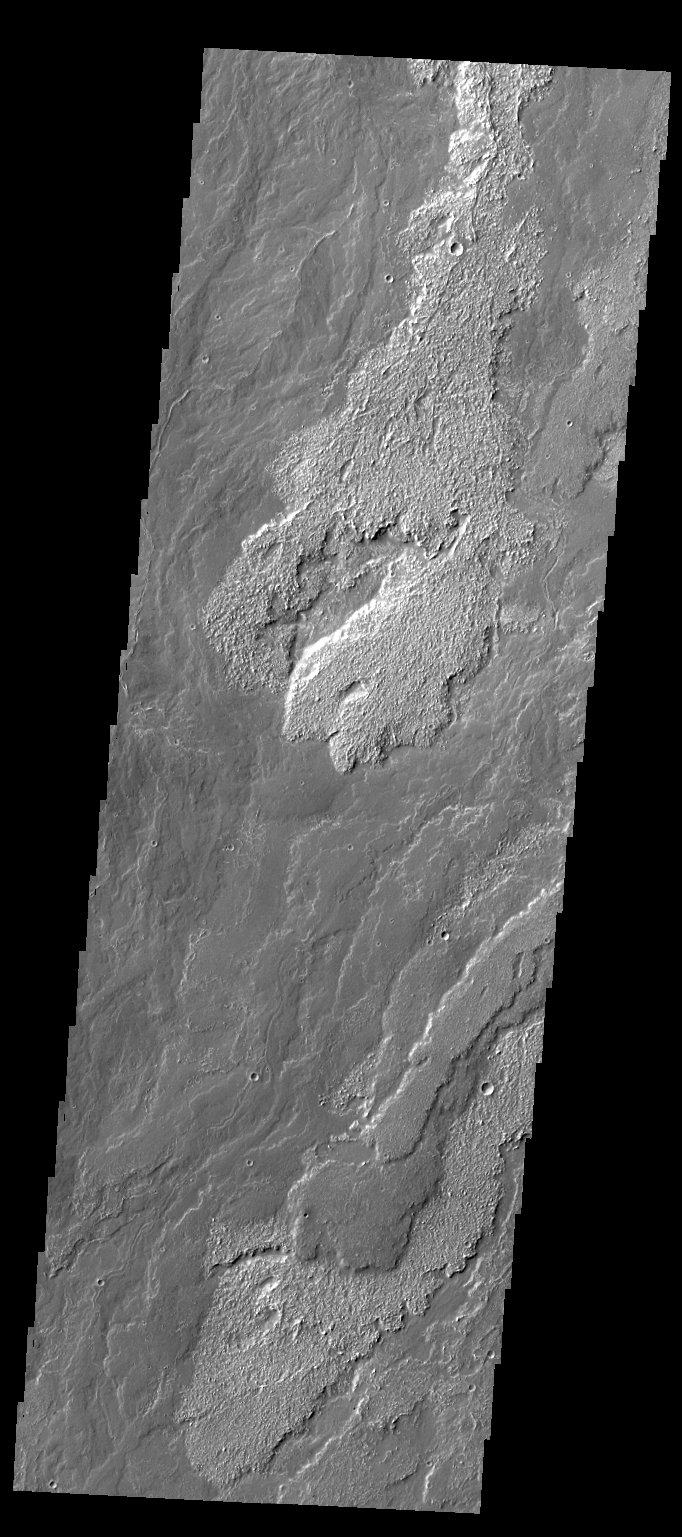

Daedalia Planum

Daedalia Planum is comprised of enormous amounts of lava flows, the majority of which appear to be related to Arsia Mons. In today’s VIS image, multiple overlapping flows are evident.

Credit: NASA/JPL/ASU